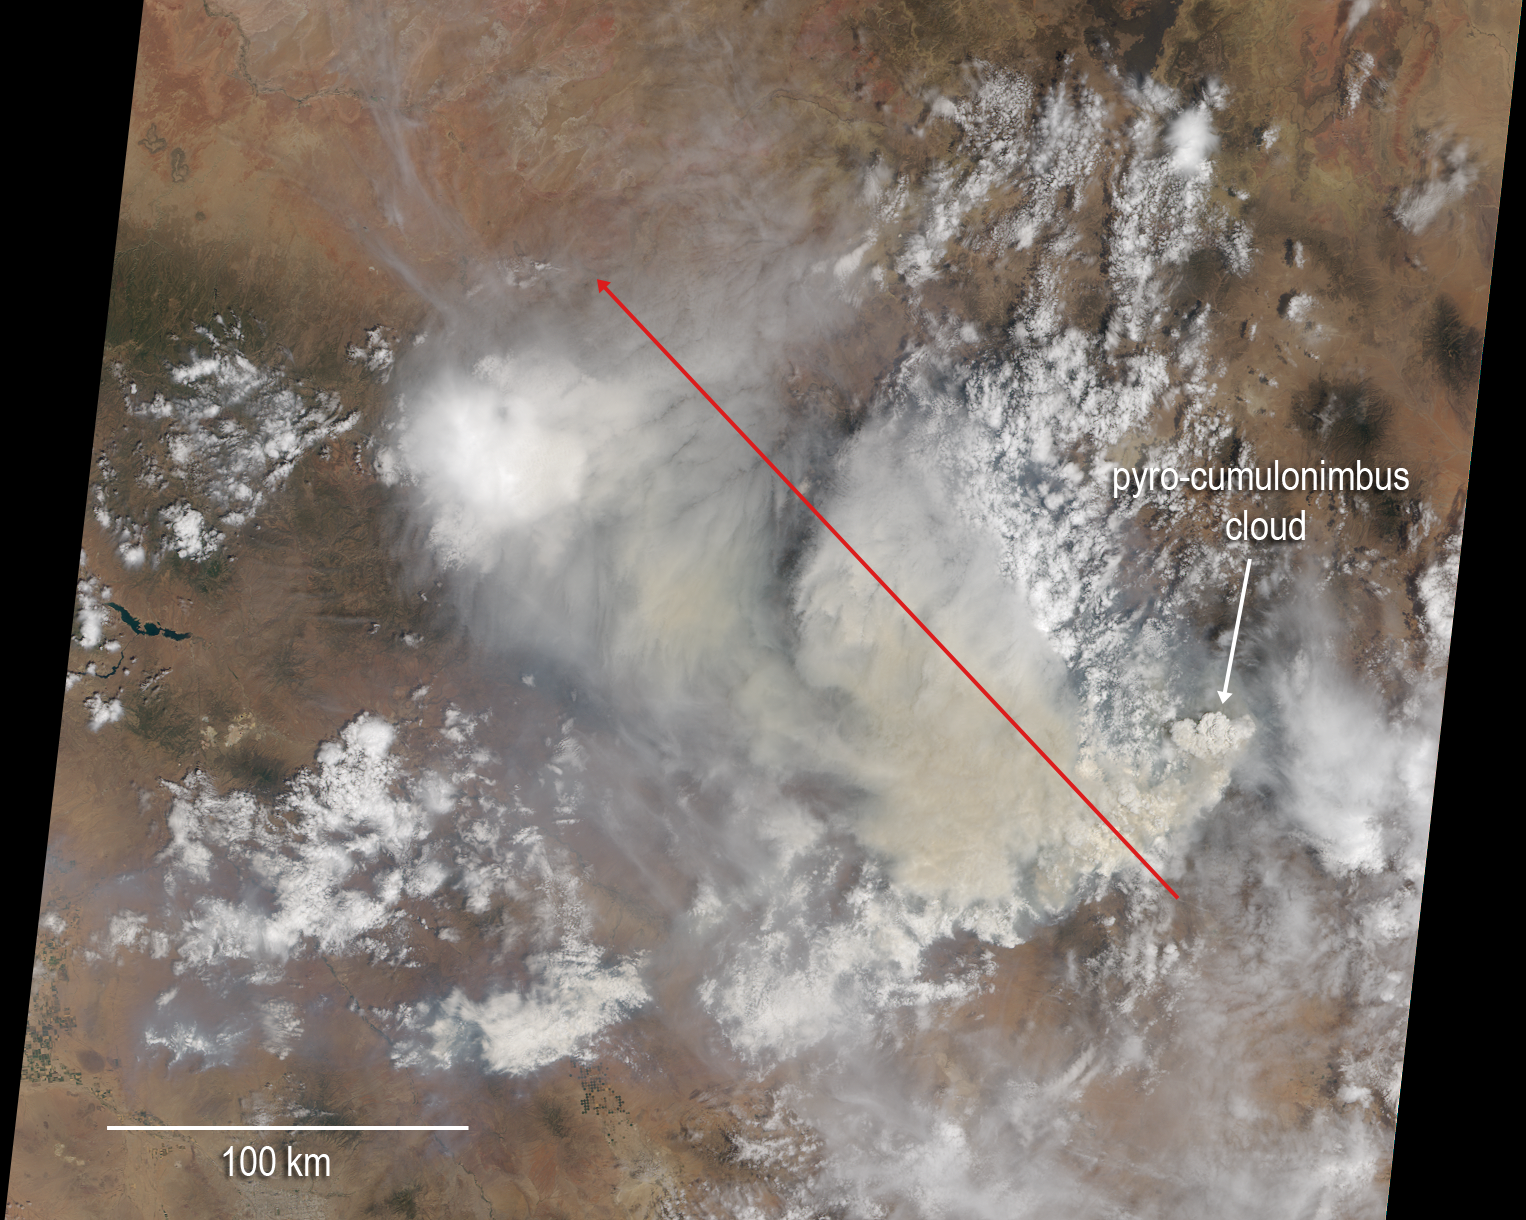

NASA Spacecraft Images New Mexico Wildfire

Figure 1

Lightning ignited the Silver Fire in western New Mexico on June 7, 2013. It has since consumed more than 137,000 acres of timber in a rugged area of the Gila National Forest that has not seen large fires for nearly a century. On the morning of June 28, as the fire exploded in intensity, NASA’s Terra spacecraft passed over the fire, allowing the NASA Jet Propulsion Laboratory-built Multi-angle Imaging SpectroRadiometer (MISR) instrument on Terra to capture this image of extensive smoke. Two large pulses of fire generated pyro-cumulonimbus clouds. Brownish smoke, visible to the northwest of the active fire area, has entered the lower stratosphere. An active pulse of fire at the eastern end of this smoke is seen to be forming a new pyro-cumulonimbus tower that rises to a height of more than 8.7 miles (14 kilometers).

MISR views every scene it passes over from nine different angles. This unique design allows it to measure cloud and aerosol heights and the speed that smoke is moving due to horizontal wind using stereoscopic techniques. The plots in Figure 1 show the height of Silver Fire smoke along a line marked by the red arrow in the image. The profile crosses both smoke clouds, which rise to almost 9.3 miles (15 kilometers) in altitude above sea level (ASL). The lower plot shows the wind speeds retrieved by MISR in the direction across the image swath and in the direction along the satellite track.

These data were acquired during Terra orbit 71959.

MISR was built and is managed by NASA’s Jet Propulsion Laboratory, Pasadena, Calif., for NASA’s Science Mission Directorate, Washington, D.C. The Terra satellite is managed by NASA’s Goddard Space Flight Center, Greenbelt, Md. The MISR data were obtained from the NASA Langley Research Center Atmospheric Science Data Center. JPL is a division of the California Institute of Technology.

Credit: NASA/GSFC/LaRC/JPL, MISR Team